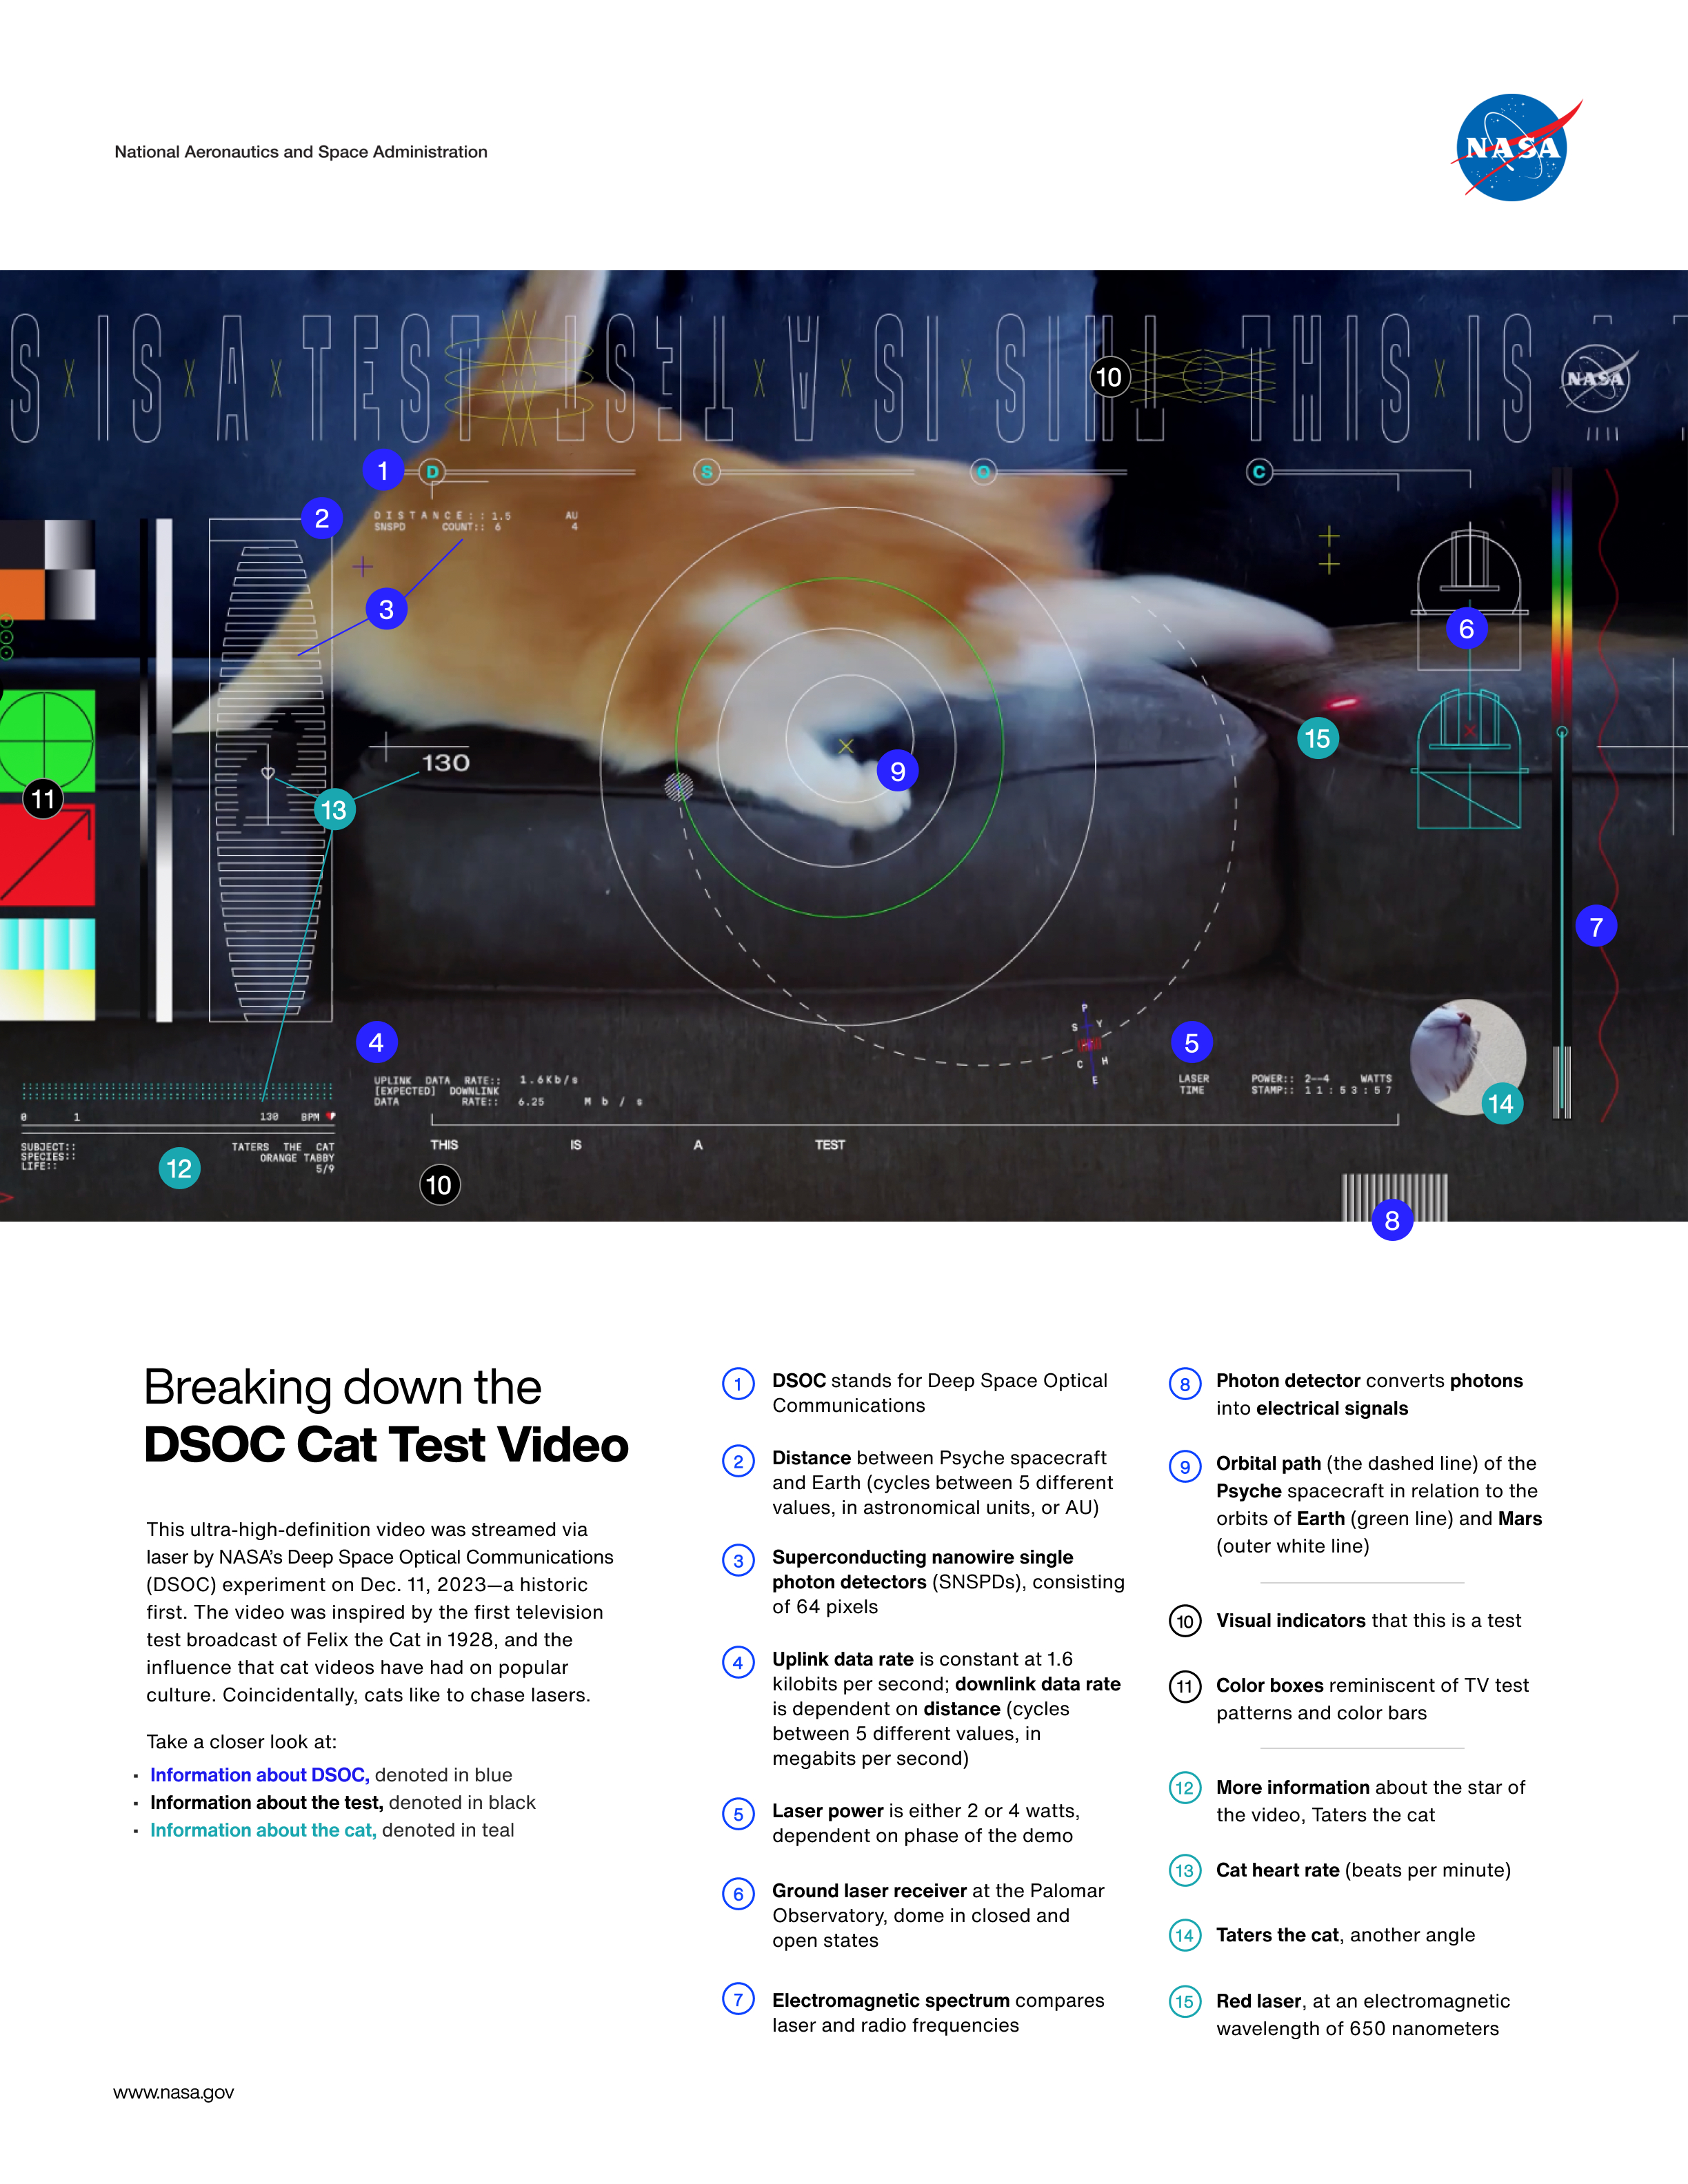

Explaining the First Ultra-HD Video Sent From Deep Space via Laser

Watch the DSOC test video here.

This “cheat sheet” shows an annotated screenshot from the first ultra-high definition video streamed from deep space via a laser. NASA’s Deep Space Optical Communications (DSOC) experiment aboard the recently launched Psyche spacecraft sent the 15-second video, which features an orange tabby cat named Taters chasing a red laser, back to Earth on Dec. 11, 2023.

The graphics overlaying the still from the video illustrate several elements related to the DSOC technology demonstration, such as Psyche’s orbital path, the telescope dome at Caltech’s Palomar Observatory, and technical information about the laser and its data bit rate. The heart rate, color, and breed of the star of the video, who lives with an employee of NASA’s Jet Propulsion Laboratory, is on display as well. Each element of the graphic is numbered, and a color-coded numerical key is provided below the image.

The video was transmitted from nearly 19 million miles (31 million kilometers) away. The signal took about 101 seconds to reach Earth. The video was sent at the system’s maximum bit rate of 267 megabits per second. Capable of sending and receiving near-infrared signals, DSOC’s flight laser transceiver – a cutting-edge instrument aboard Psyche – beamed an encoded near-infrared laser to the Hale Telescope at Palomar in San Diego County, California, where it was downloaded. Each frame from the looping video was then sent “live” to JPL, where the video was played, in real time.

Managed by JPL, DSOC is the latest in a series of optical communication demonstrations funded by the Technology Demonstration Missions (TDM) program within NASA’s Space Technology Mission Directorate and Space Communications and Navigation (SCaN) program within the agency’s Space Operations Mission Directorate.

Credit: NASA/JPL-Caltech